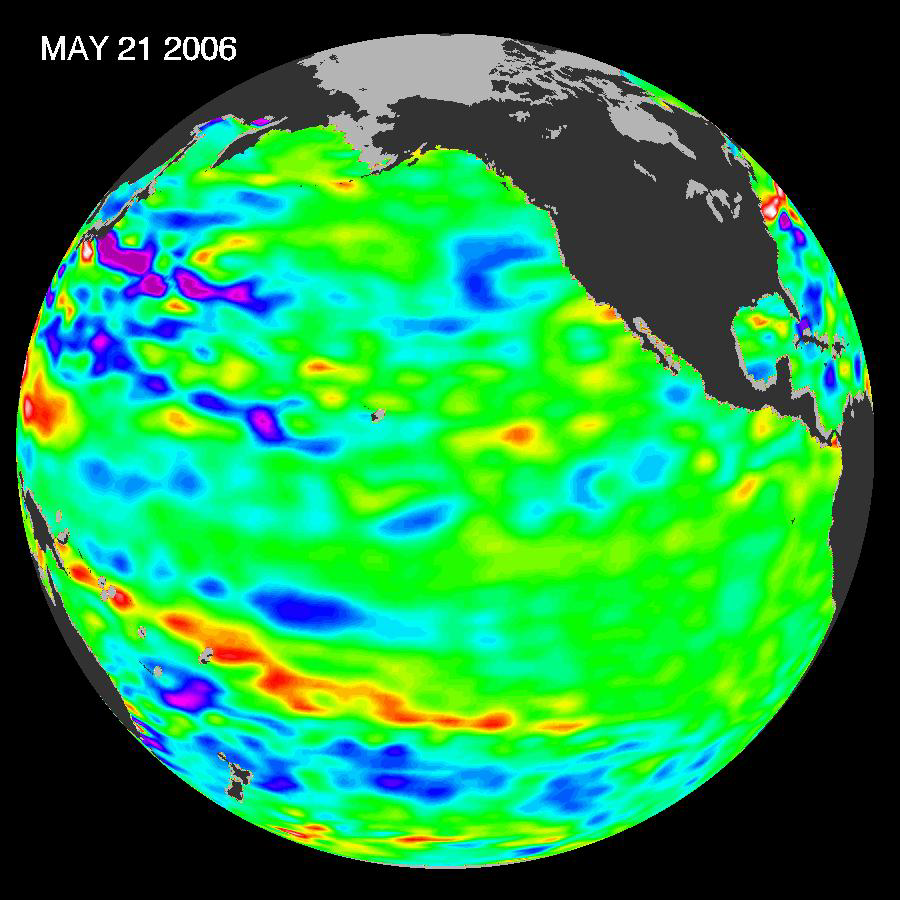

Pacific Climate Calm

In early 2006, a weak La Niña event kept the temperatures in the Pacific Ocean along the equator a little cooler than normal. Atlantic Ocean hurricane forecasters were keeping an eye on the Pacific because La Niña events and the large-scale atmospheric changes that often go along with them can have a long-distance effect on hurricane formation in the Atlantic Ocean. But by April 2006, the La Niña had all but faded. The latest remote-sensing data from the NASA/French Jason satellite show near-normal conditions across the equatorial Pacific Ocean.

This image shows Jason observations of sea surface height collected over a 10-day period centered on May 24, 2006. The height of the water relates to the temperature of the water, an indicator of the changing amount of heat stored in the ocean. As the ocean warms, its level rises; as it cools, its level falls. Yellow and red areas indicate where the waters are relatively warmer and have expanded above normal sea level. Green areas, which dominate the image, indicate near-normal sea level. Blue and purple areas show where the waters are relatively colder, and the sea level is lower than normal.

The Jason satellite carries a dual-frequency radar altimeter. This instrument beams microwave pulses downward toward the Earth at frequencies of 13.6 and 5.3 Gigahertz. To determine the ocean’s height, the instrument precisely measures the time it takes for the microwave pulses to bounce off the surface and return to the spacecraft. This measure, multiplied by the speed of light, gives the range from the satellite to the ocean surface.

The Jason mission is a collaboration between the United States and France, managed jointly by NASA’s Jet Propulsion Laboratory and the Centre National d’Etudes Spatiales (CNES). NASA’s research on Earth’s oceans using Jason and other space-based capabilities is conducted as a part of its Science Mission Directorate, to better understand and protect our home planet.

Credit: NASA/JPL Ocean Surface Topography Team